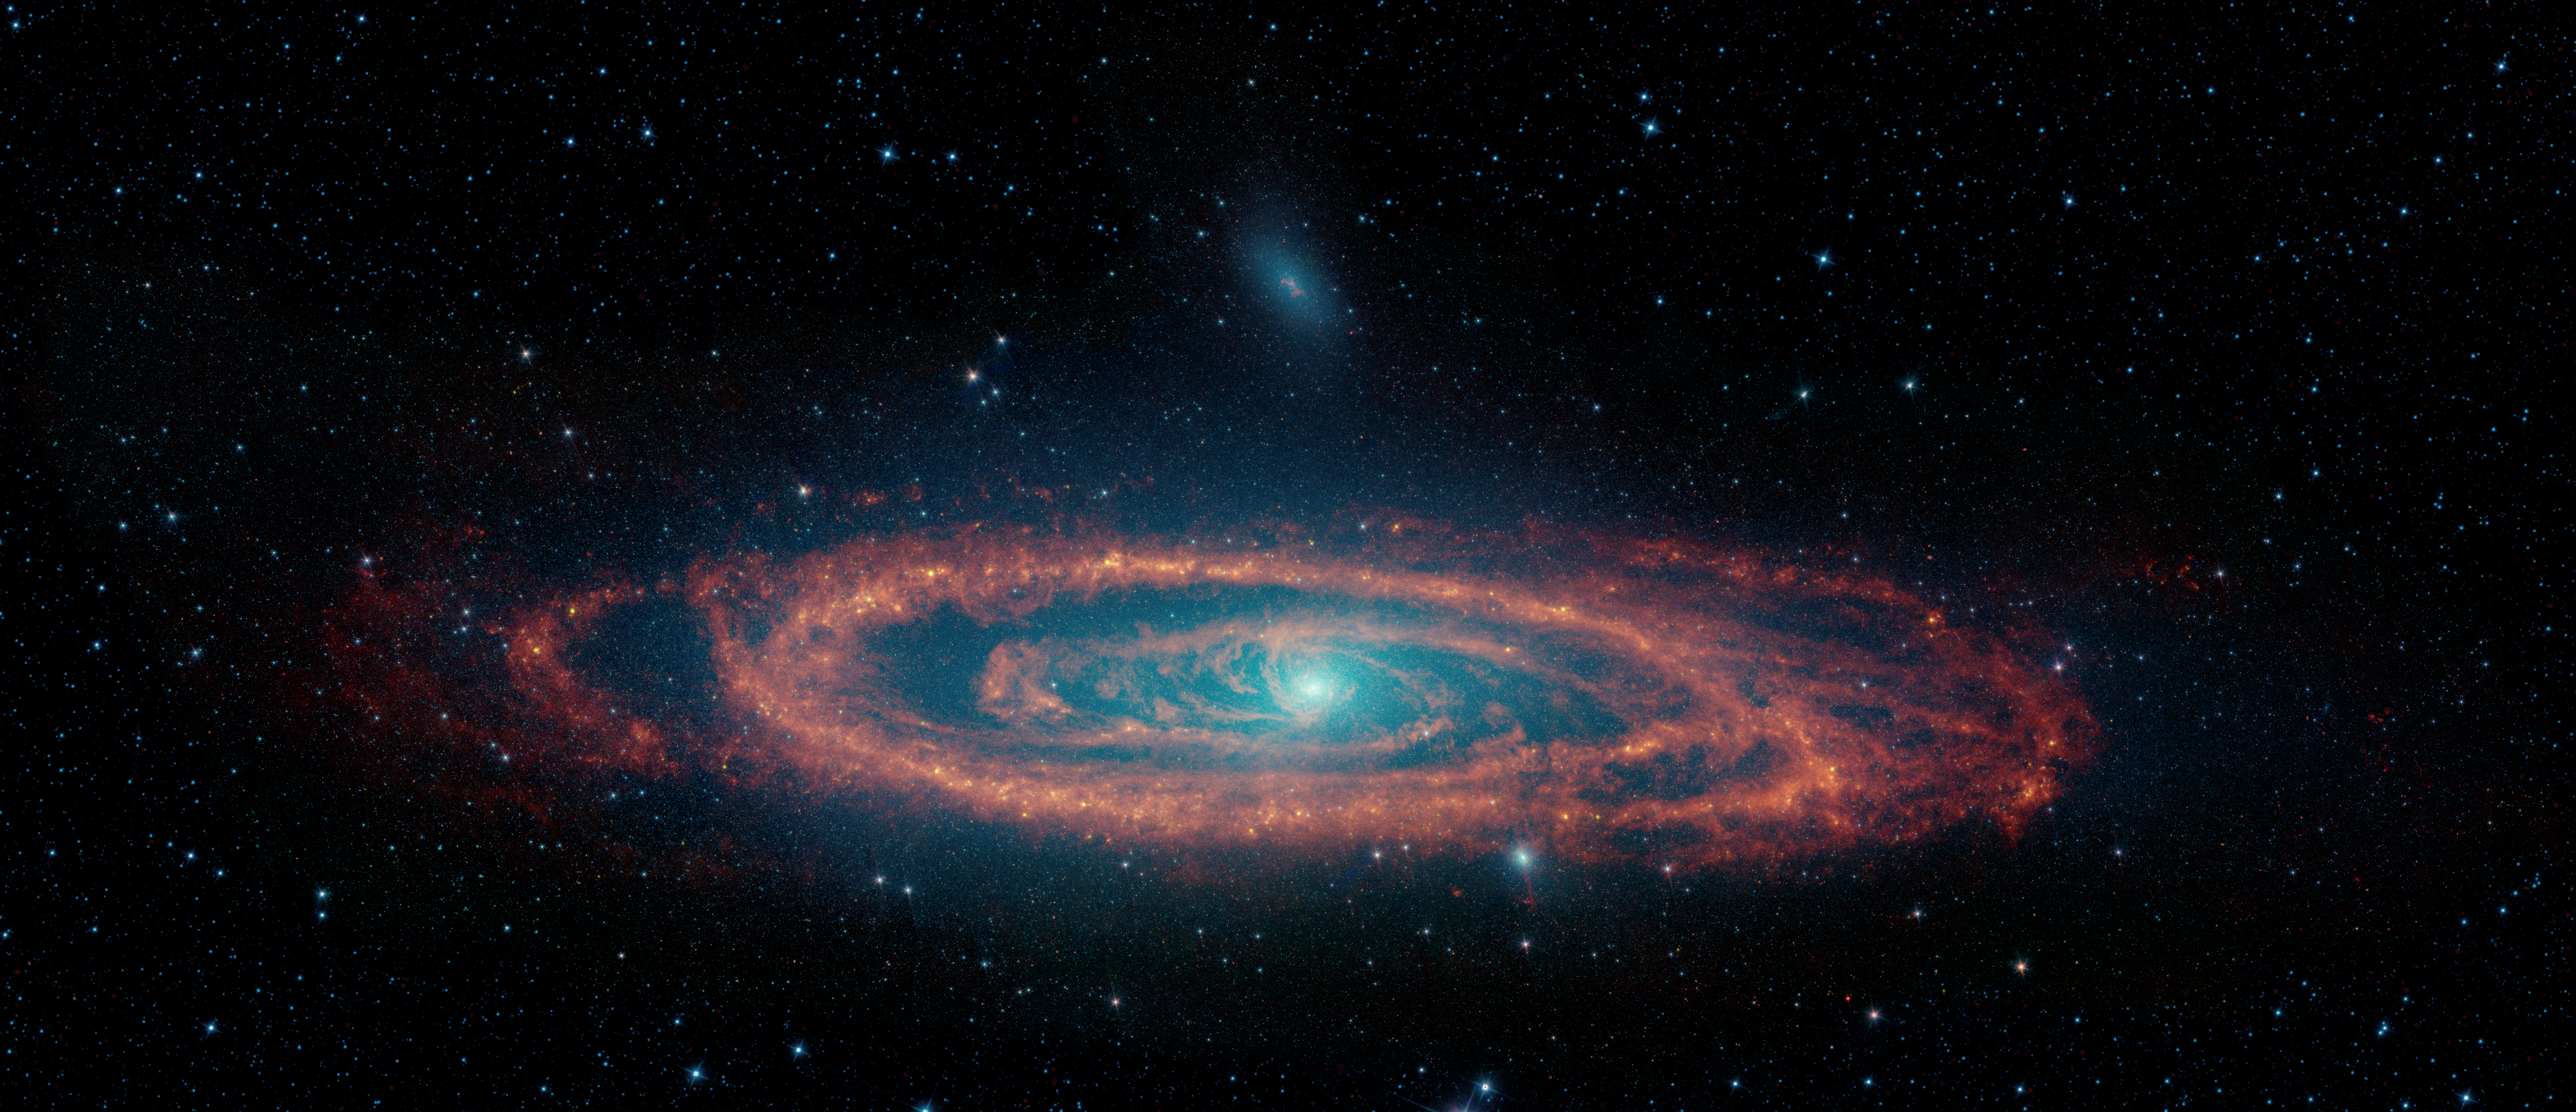

The Infrared Face of the Andromeda Galaxy

This newly-processed infrared image of the Andromeda galaxy uses data from NASA’s now-retired Spitzer Space Telescope to show off the disk of stars and clouds of dust that fill our Milky Way Galaxy’s largest neighbor. The image spans a wide swath of sky nearly 3.8 degrees across, which is close to the width of eight full moons stacked side-by-side.

Infrared light provides a powerful tool for studying how new generations of stars are being formed in galaxies like Andromeda. Dust clouds in visible light are only seen as they block the light of background stars, but light up at longer infrared wavelengths.

The dust clouds in Andromeda form a ring running through the pancake-like disk of stars, along which we can see many areas in which new stars are being formed. However, arcs of dust found near the center of the galaxy provide a hint of the supermassive black hole that lies here.

In this image, starlight glows at wavelengths of 3.6 & 4.5 microns, blended in colors of blue and cyan. Dust dominates at 8 microns, tracing the glow of polycyclic aromatic hydrocarbons that light up under the illumination of the surrounding stars. The thermal glow of dust at 24 microns is added in as green, blending with the red dust channel to produce orange-yellow highlights at the hottest dust clouds associated with newly-forming stars.

Data from NASA’s Wide-field Infrared Space Explorer (WISE) fills in the areas not mapped by Spitzer, mostly containing foreground stars in the Milky Way.

Credit: NASA/JPL-Caltech